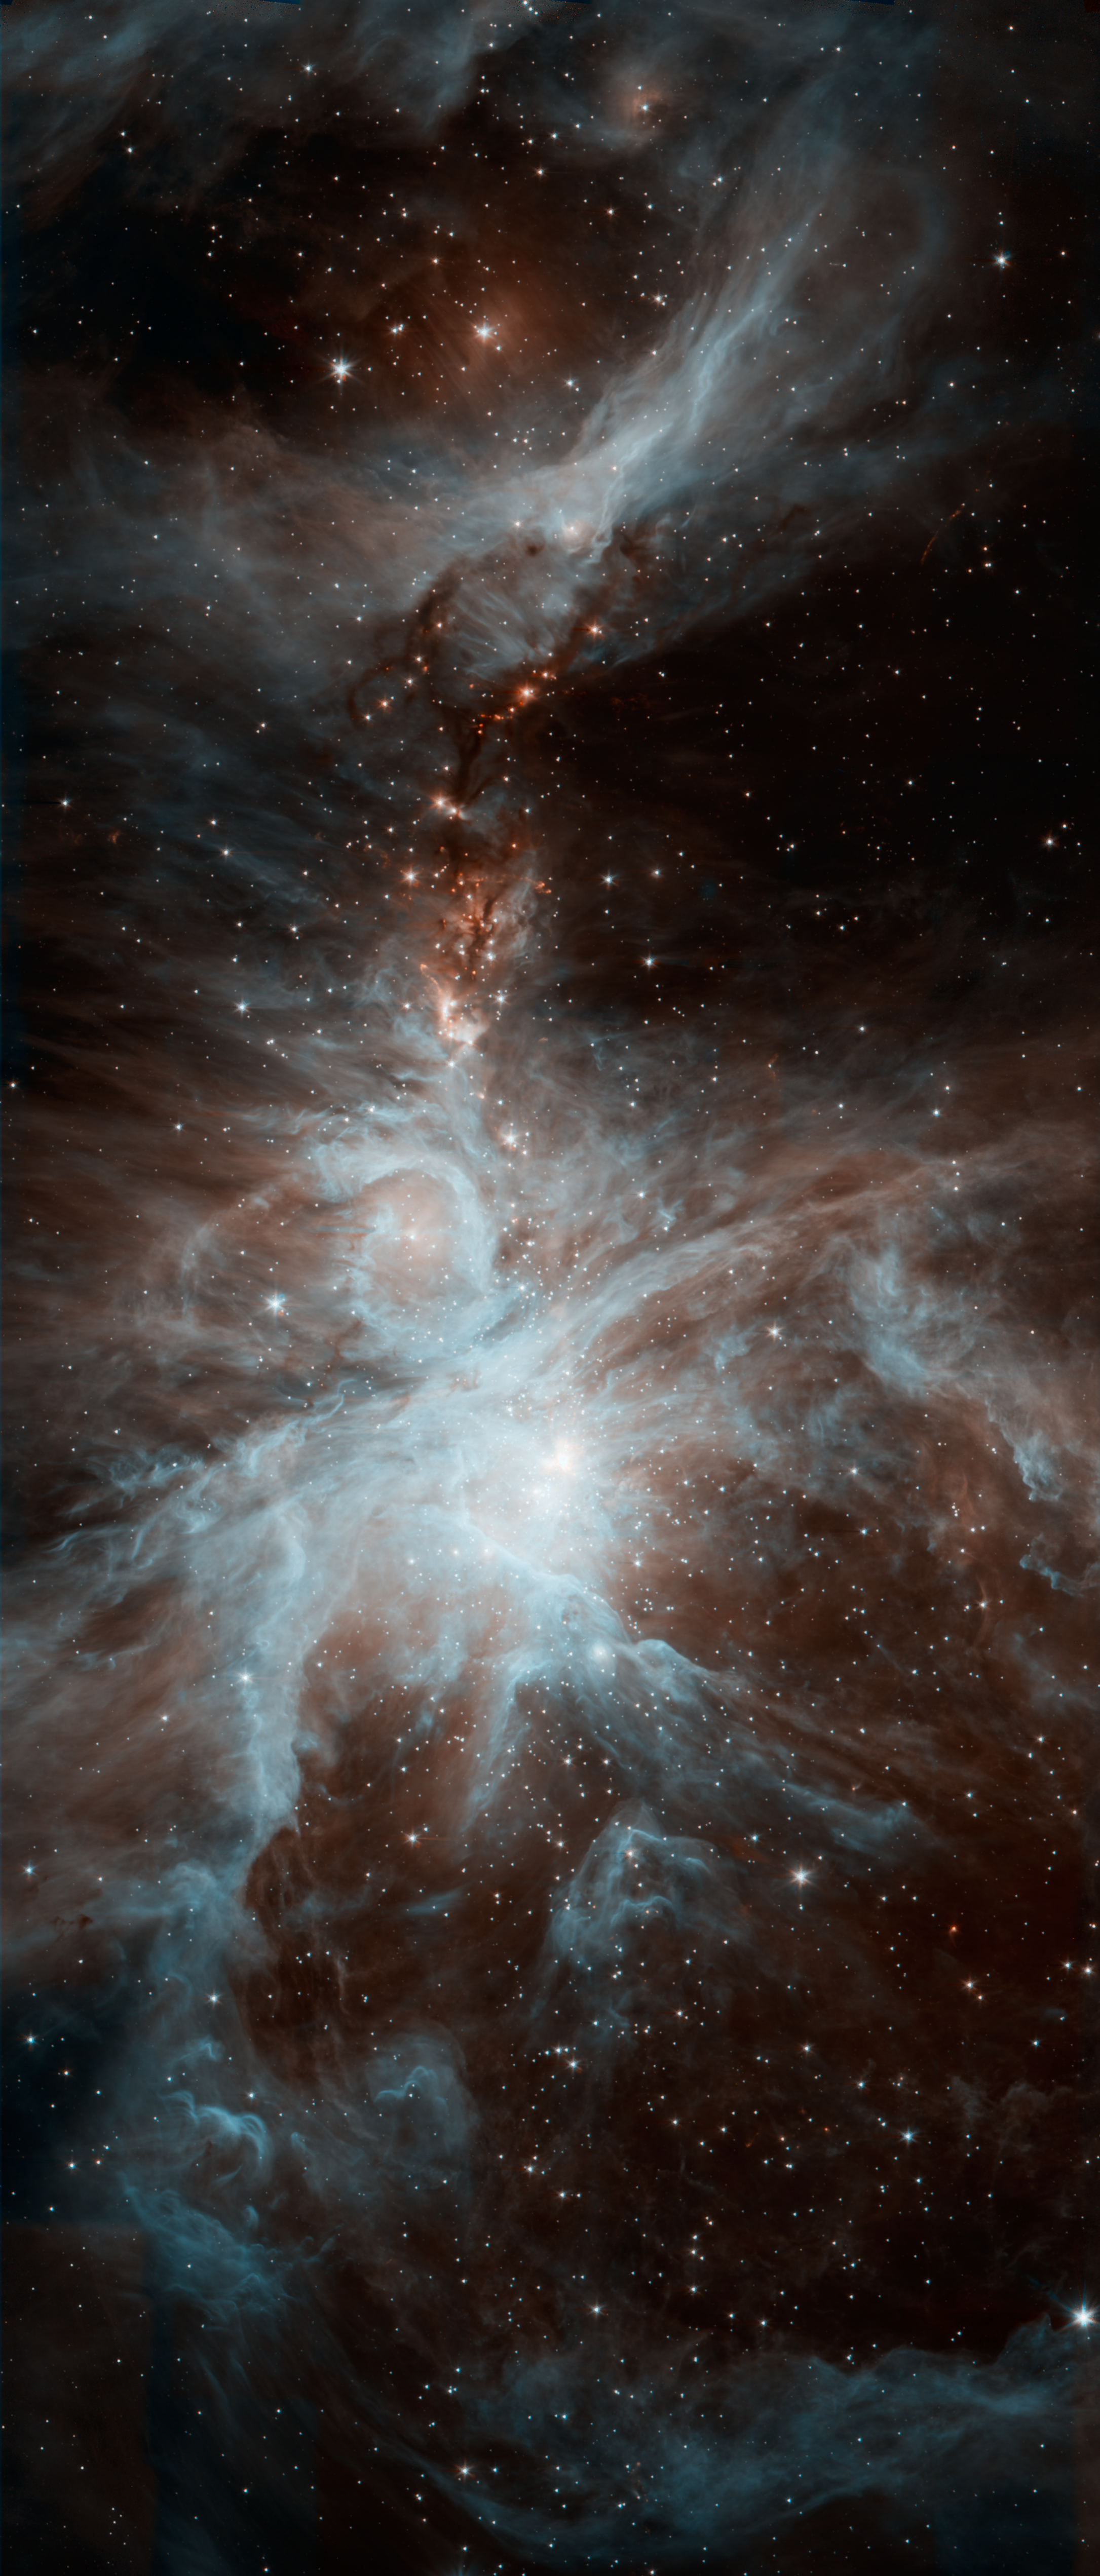

Warm Mission Dreamy Stars of Orion

A colony of hot, young stars is stirring up the cosmic scene in this new picture from NASA's Spitzer Space Telescope. The image shows the Orion nebula, a happening place where stars are born. The young stars dip and peak in brightness due to a variety of reasons. Shifting cold and hot spots on the stars' surfaces cause brightness levels to change, in addition to surrounding disks of lumpy planet-forming material, which can obstruct starlight. Spitzer is keeping tabs on the young stars, providing data on their changing ways.

The hottest stars in the region, called the Trapezium cluster, are bright spots at center right. Radiation and winds from those stars has sculpted and blown away surrounding dust. The densest parts of the cloud appear dark at center left.

This image was taken after Spitzer's liquid coolant ran dry in May 2009, marking the beginning of its "warm" mission. Light from the telescope's remaining infrared channels has been color-coded: 3.6-micron light is blue and 4.5-micron light is orange.

Credit: NASA/JPL-Caltech/J. Stauffer (SSC/Caltech)